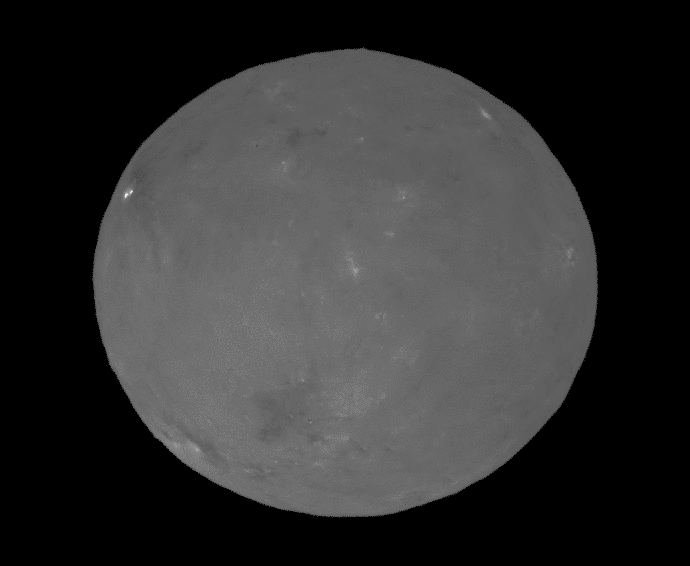

Ceres During ‘Opposition Surge’

NASA’s Dawn spacecraft successfully observed Ceres at opposition on April 29, 2017, taking images from a position exactly between the sun and Ceres’ surface. Mission specialists had carefully maneuvered Dawn into a special orbit so that the spacecraft could view Occator Crater, which contains the brightest area of Ceres, from this new perspective.

This movie shows these opposition images, with contrast enhanced to highlight brightness differences. The bright spots of Occator stand out particularly well on an otherwise relatively bland surface. Dawn took these images from an altitude of about 12,000 miles (20,000 kilometers).

Based on data from ground-based telescopes and spacecraft that have previously viewed planetary bodies at opposition, scientists predicted that Ceres would appear brighter from this opposition configuration. This increase in brightness, or “surge,” relates the size of the grains of material on the surface, as well as how porous those materials are. The science motivation for performing these observations is further explained in the March 2017 issue of the Dawn Journal blog.

Dawn’s mission is managed by JPL for NASA’s Science Mission Directorate in Washington. Dawn is a project of the directorate’s Discovery Program, managed by NASA’s Marshall Space Flight Center in Huntsville, Alabama. UCLA is responsible for overall Dawn mission science. Orbital ATK Inc., in Dulles, Virginia, designed and built the spacecraft. The German Aerospace Center, Max Planck Institute for Solar System Research, Italian Space Agency and Italian National Astrophysical Institute are international partners on the mission team.

Credit: NASA/JPL-Caltech/UCLA/MPS/DLR/IDA